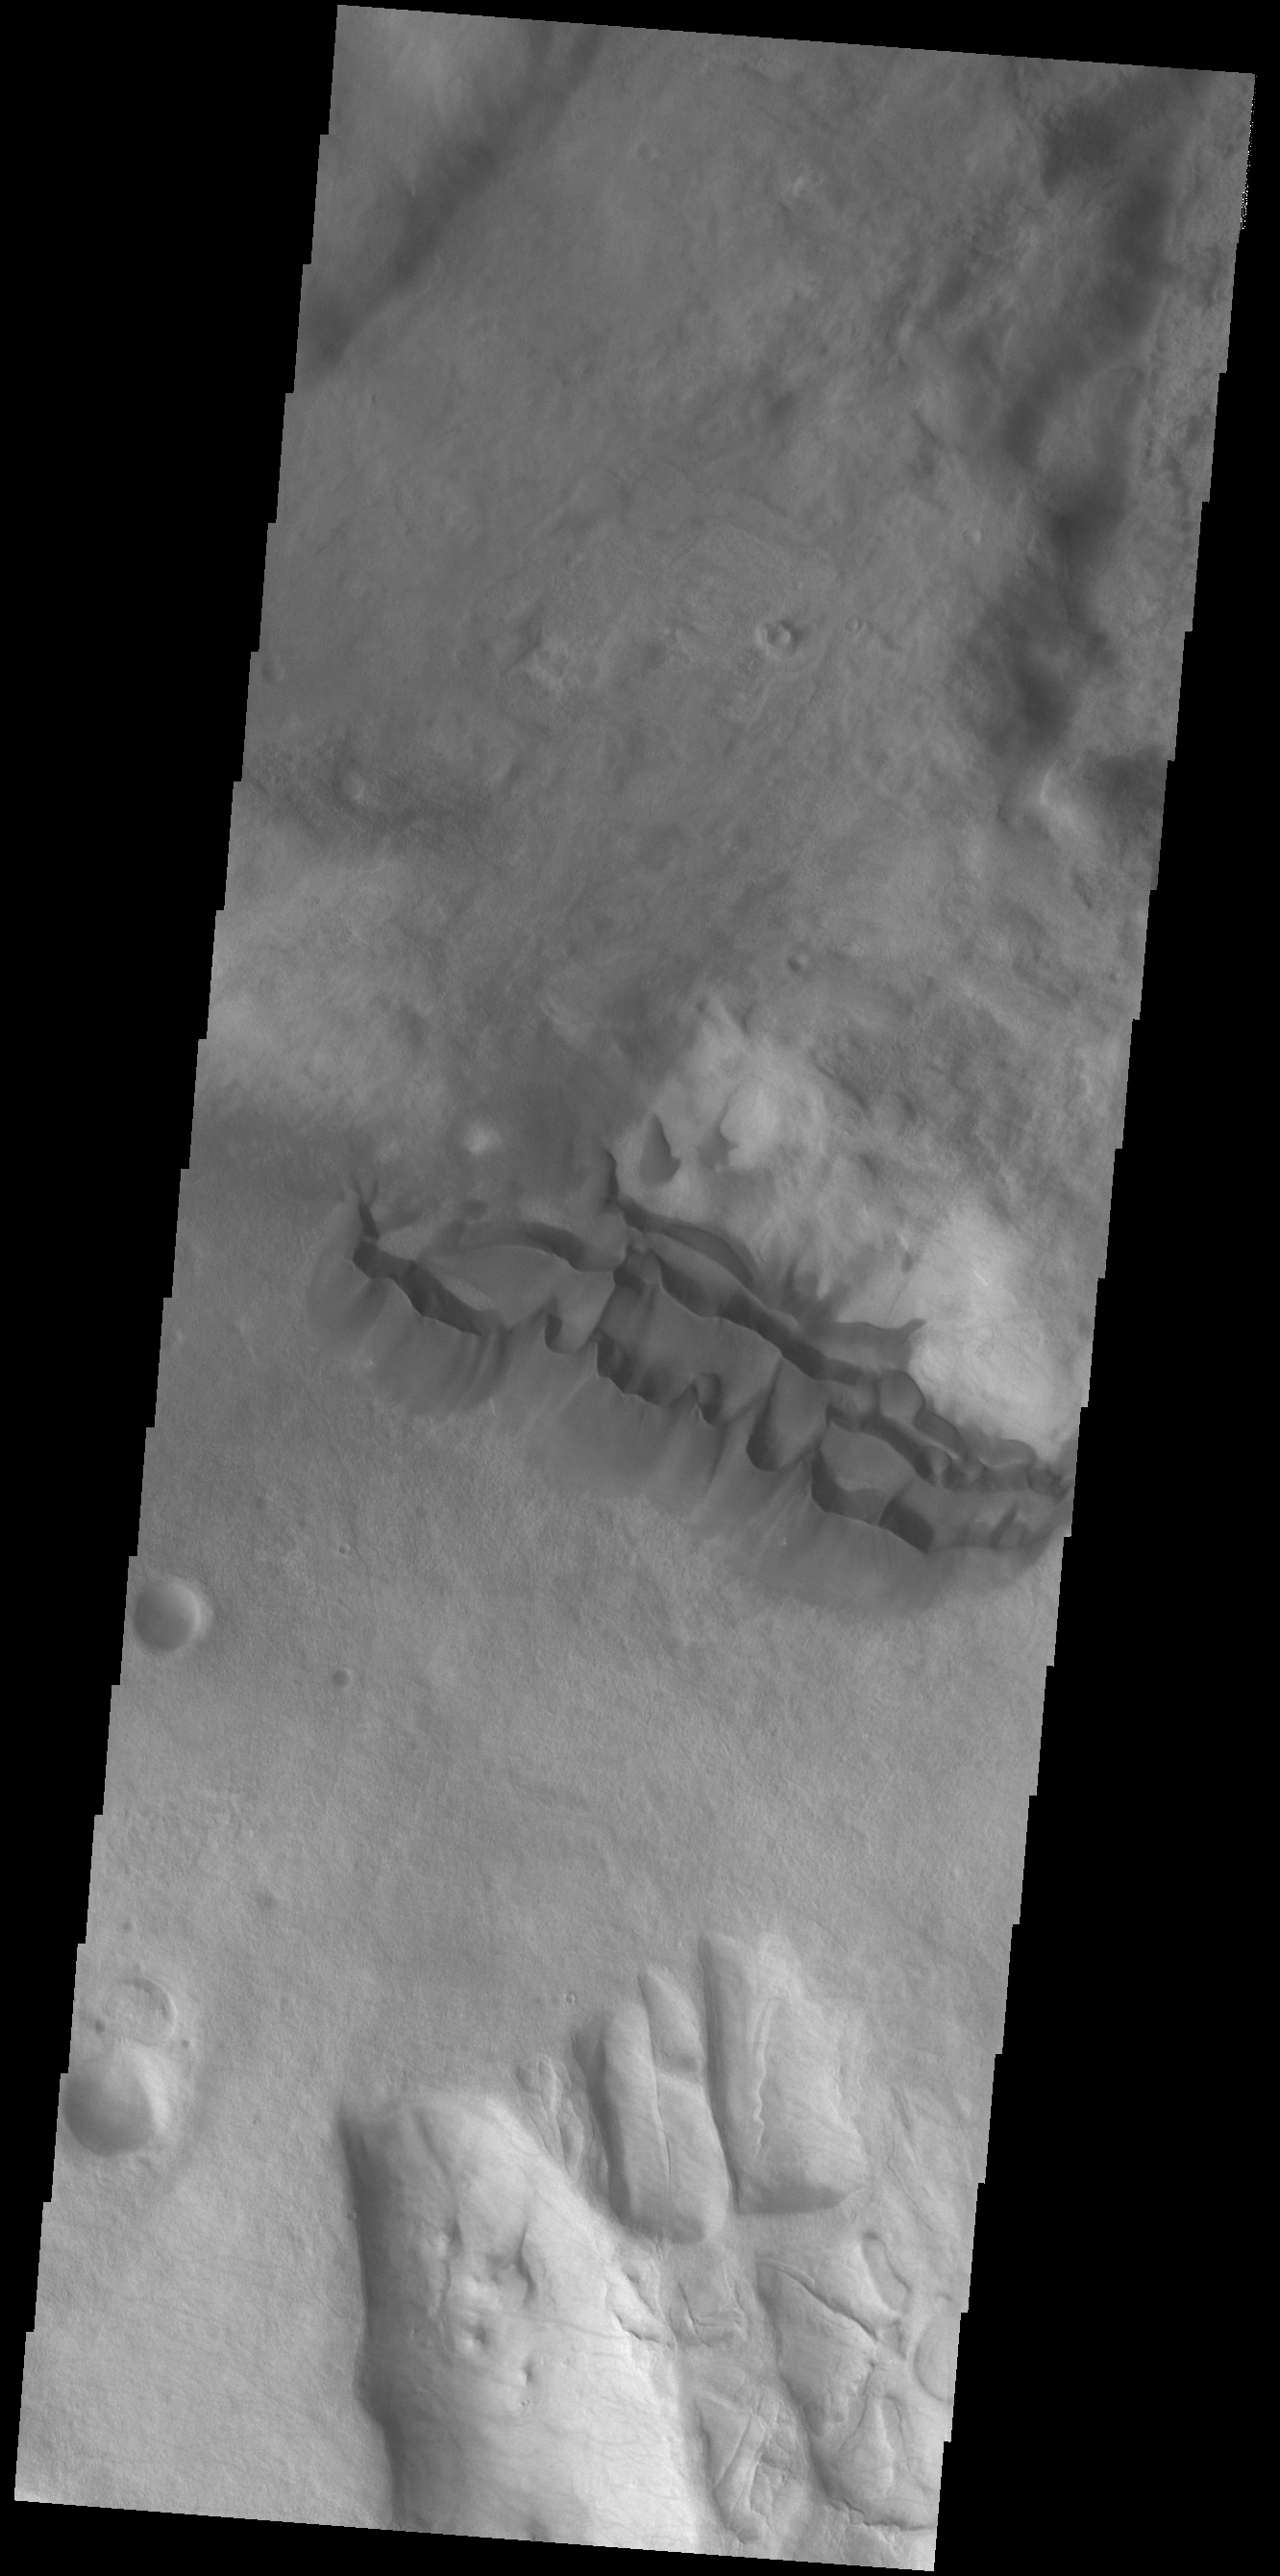

Dunes on the Move

Located in the center of this VIS image is a group of sand dunes. With enough wind and sand, sand dunes are formed. Dune morphology typically has a shallow slope on the side the wind is blowing from and a steep face on the other side. The darker part of the dunes in this image are the steep slopes. Wind blows sand particles up the shallow slope and then the particles ‘fall’ off the crest of the dune down the steep side. With time, the constant wind will move the crest of the dune forward. Depending on the amount of available sand, dunes can grow to large heights and sizes. In the case of this image, the dunes are moving toward the top of the image, which means up the surface slope. In cases like this, the dunes ‘climb’ up hills.

Credit: NASA/JPL-Caltech/ASU